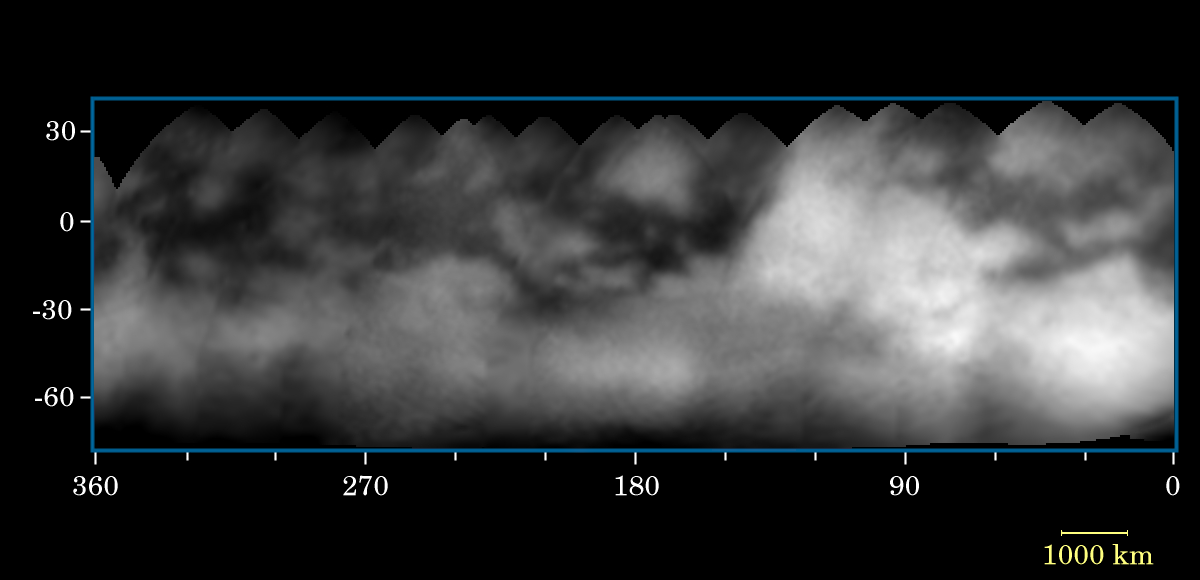

Mapping Titan’s Surface

Like the mysterious dark markings on Mars that once haunted astronomer Percival Lowell, shadowy features and mysterious markings appear to stain the surface of puzzling Titan.

Sixteen Cassini narrow angle camera images were used to produce the surface map shown here. The images vary in scale from 88 to 35 kilometers (52 to 21 miles) per pixel. The map has a scale of 15 kilometers (9 miles) per pixel and covers Titan’s surface from latitudes of about 80 degrees south to 35 degrees north. In this map, surface features as small as about 100 kilometers (60 miles) across are clearly resolved. This is an improvement of nearly a factor of three over ground-based observations of Titan, though still too poor to understand the surface in detail.

From analysis of maps such as this, it is easy to discern the characteristics of a moon’s surface. The equatorial region (30 degrees south to 30 degrees north latitude) is crossed by dark markings, although they are less prominent over the bright region named “Xanadu,” located near longitude 90 degrees. The map indicates that the dark markings often have relatively straight boundaries with preferred orientations – suggestive of internal, probably complex, tectonic processes. Some of the brighter, round markings might be recent impact craters, including a bright feature with rays apparently extending from it near longitude 130 degrees on the leading hemisphere of Titan.

These mapped images were taken through the methane “window” at 938 nanometers with a polarizing filter. This combination was designed specifically to reduce the obscuration by atmospheric haze. This method for seeing Titan’s surface was explained in an earlier release about Titan (see PIA06071). Cassini took the images between June 2 and June 22, 2004, at distances ranging from 14.8 million kilometers (9.2 million miles) to 5.9 million kilometers (3.7 million miles) from Titan.

Cassini will make 45 close passes by Titan over the next four years. On July 2, 2004, Cassini will make a more-distant pass over Titan’s South Pole, returning images that are 17 times higher in resolution than the best images comprising this map.

The Cassini-Huygens mission is a cooperative project of NASA, the European Space Agency and the Italian Space Agency. The Jet Propulsion Laboratory, a division of the California Institute of Technology in Pasadena, manages the Cassini-Huygens mission for NASA’s Office of Space Science, Washington, D.C. The Cassini orbiter and its two onboard cameras, were designed, developed and assembled at JPL. The imaging team is based at the Space Science Institute, Boulder, Colo.

Credit: NASA/JPL/Space Science Institute